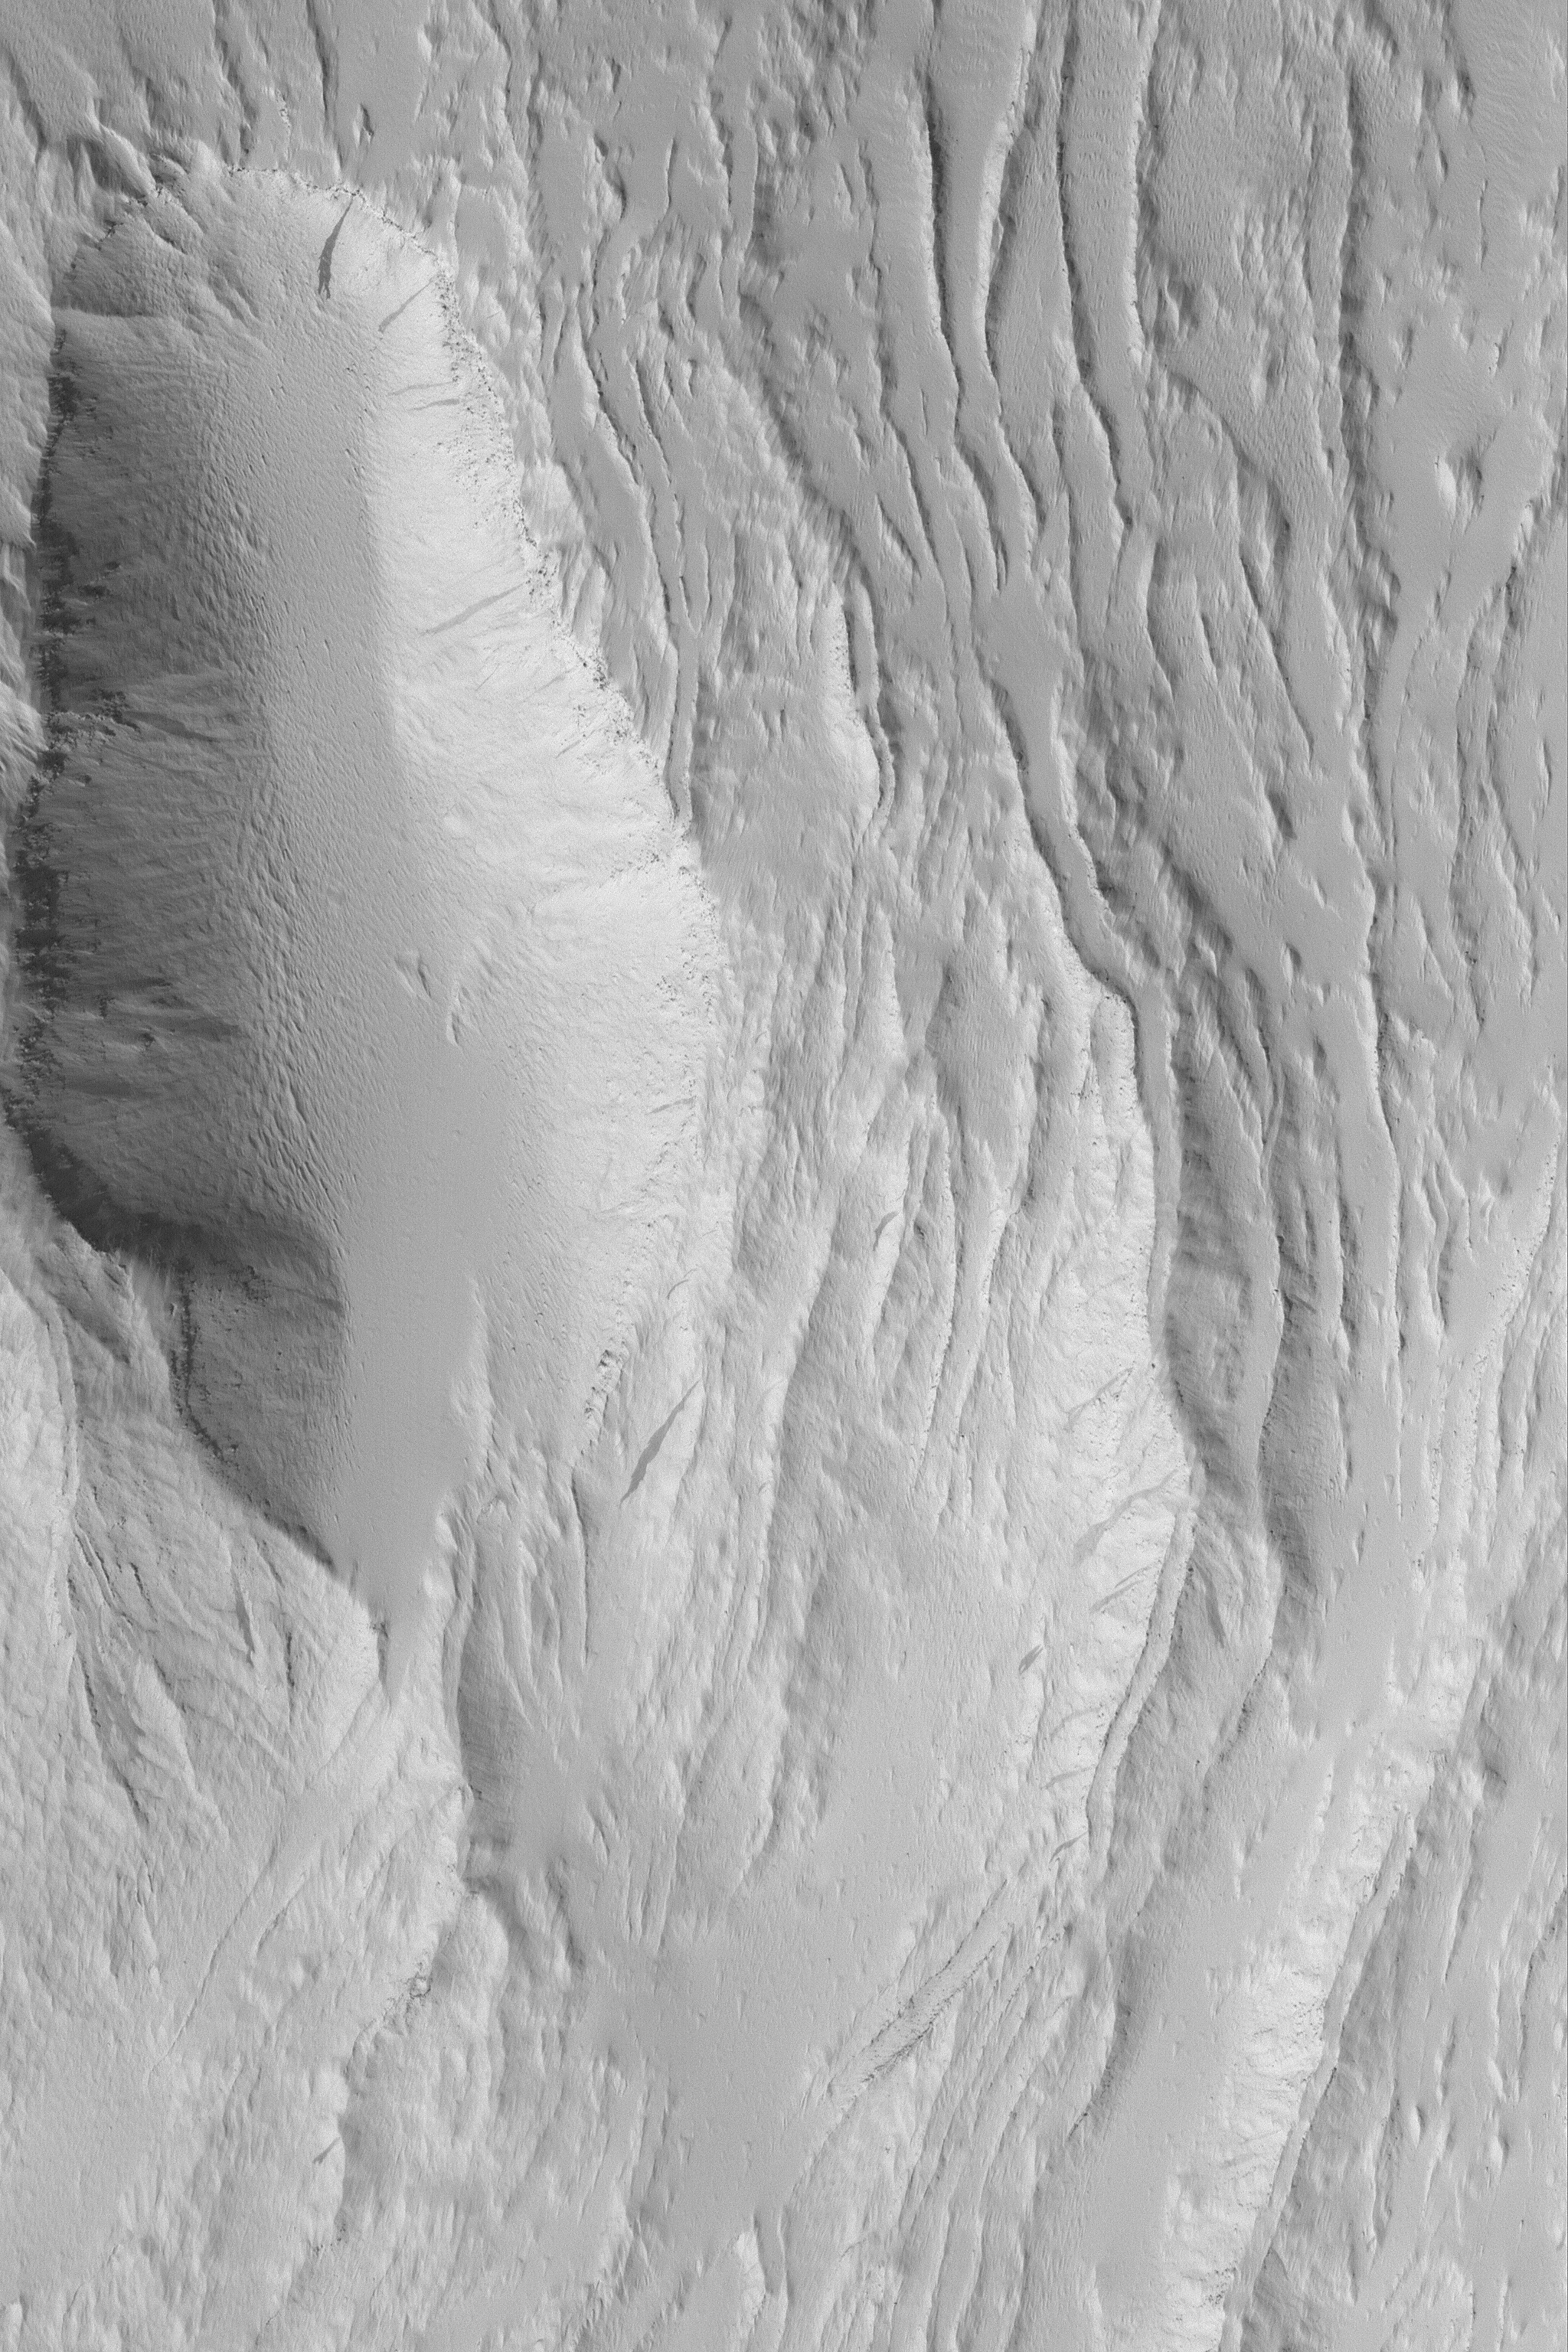

Southeast Olympus Mons

MGS MOC Release No. MOC2-453, 15 August 2003

Olympus Mons is perhaps the largest volcano in the Solar System. It towers to more than 20 km above the martian datum–the elevation of 0 km–and it is wide enough to stretch east to west across the U.S. state of Arizona. This August 2003 Mars Global Surveyor (MGS) Mars Orbiter Camera (MOC) image shows some of the lava flows and leveed lava channels on the southeastern flank of Olympus Mons. These flows have been covered by a thick mantle of dust. The image is located near 14.4°N, 132.0°W and covers an area 3 km (1.9 mi) across at 1.5 m (5 ft.) per pixel. The scene is illuminated from the lower left.

Credit: NASA/JPL/Malin Space Science Systems